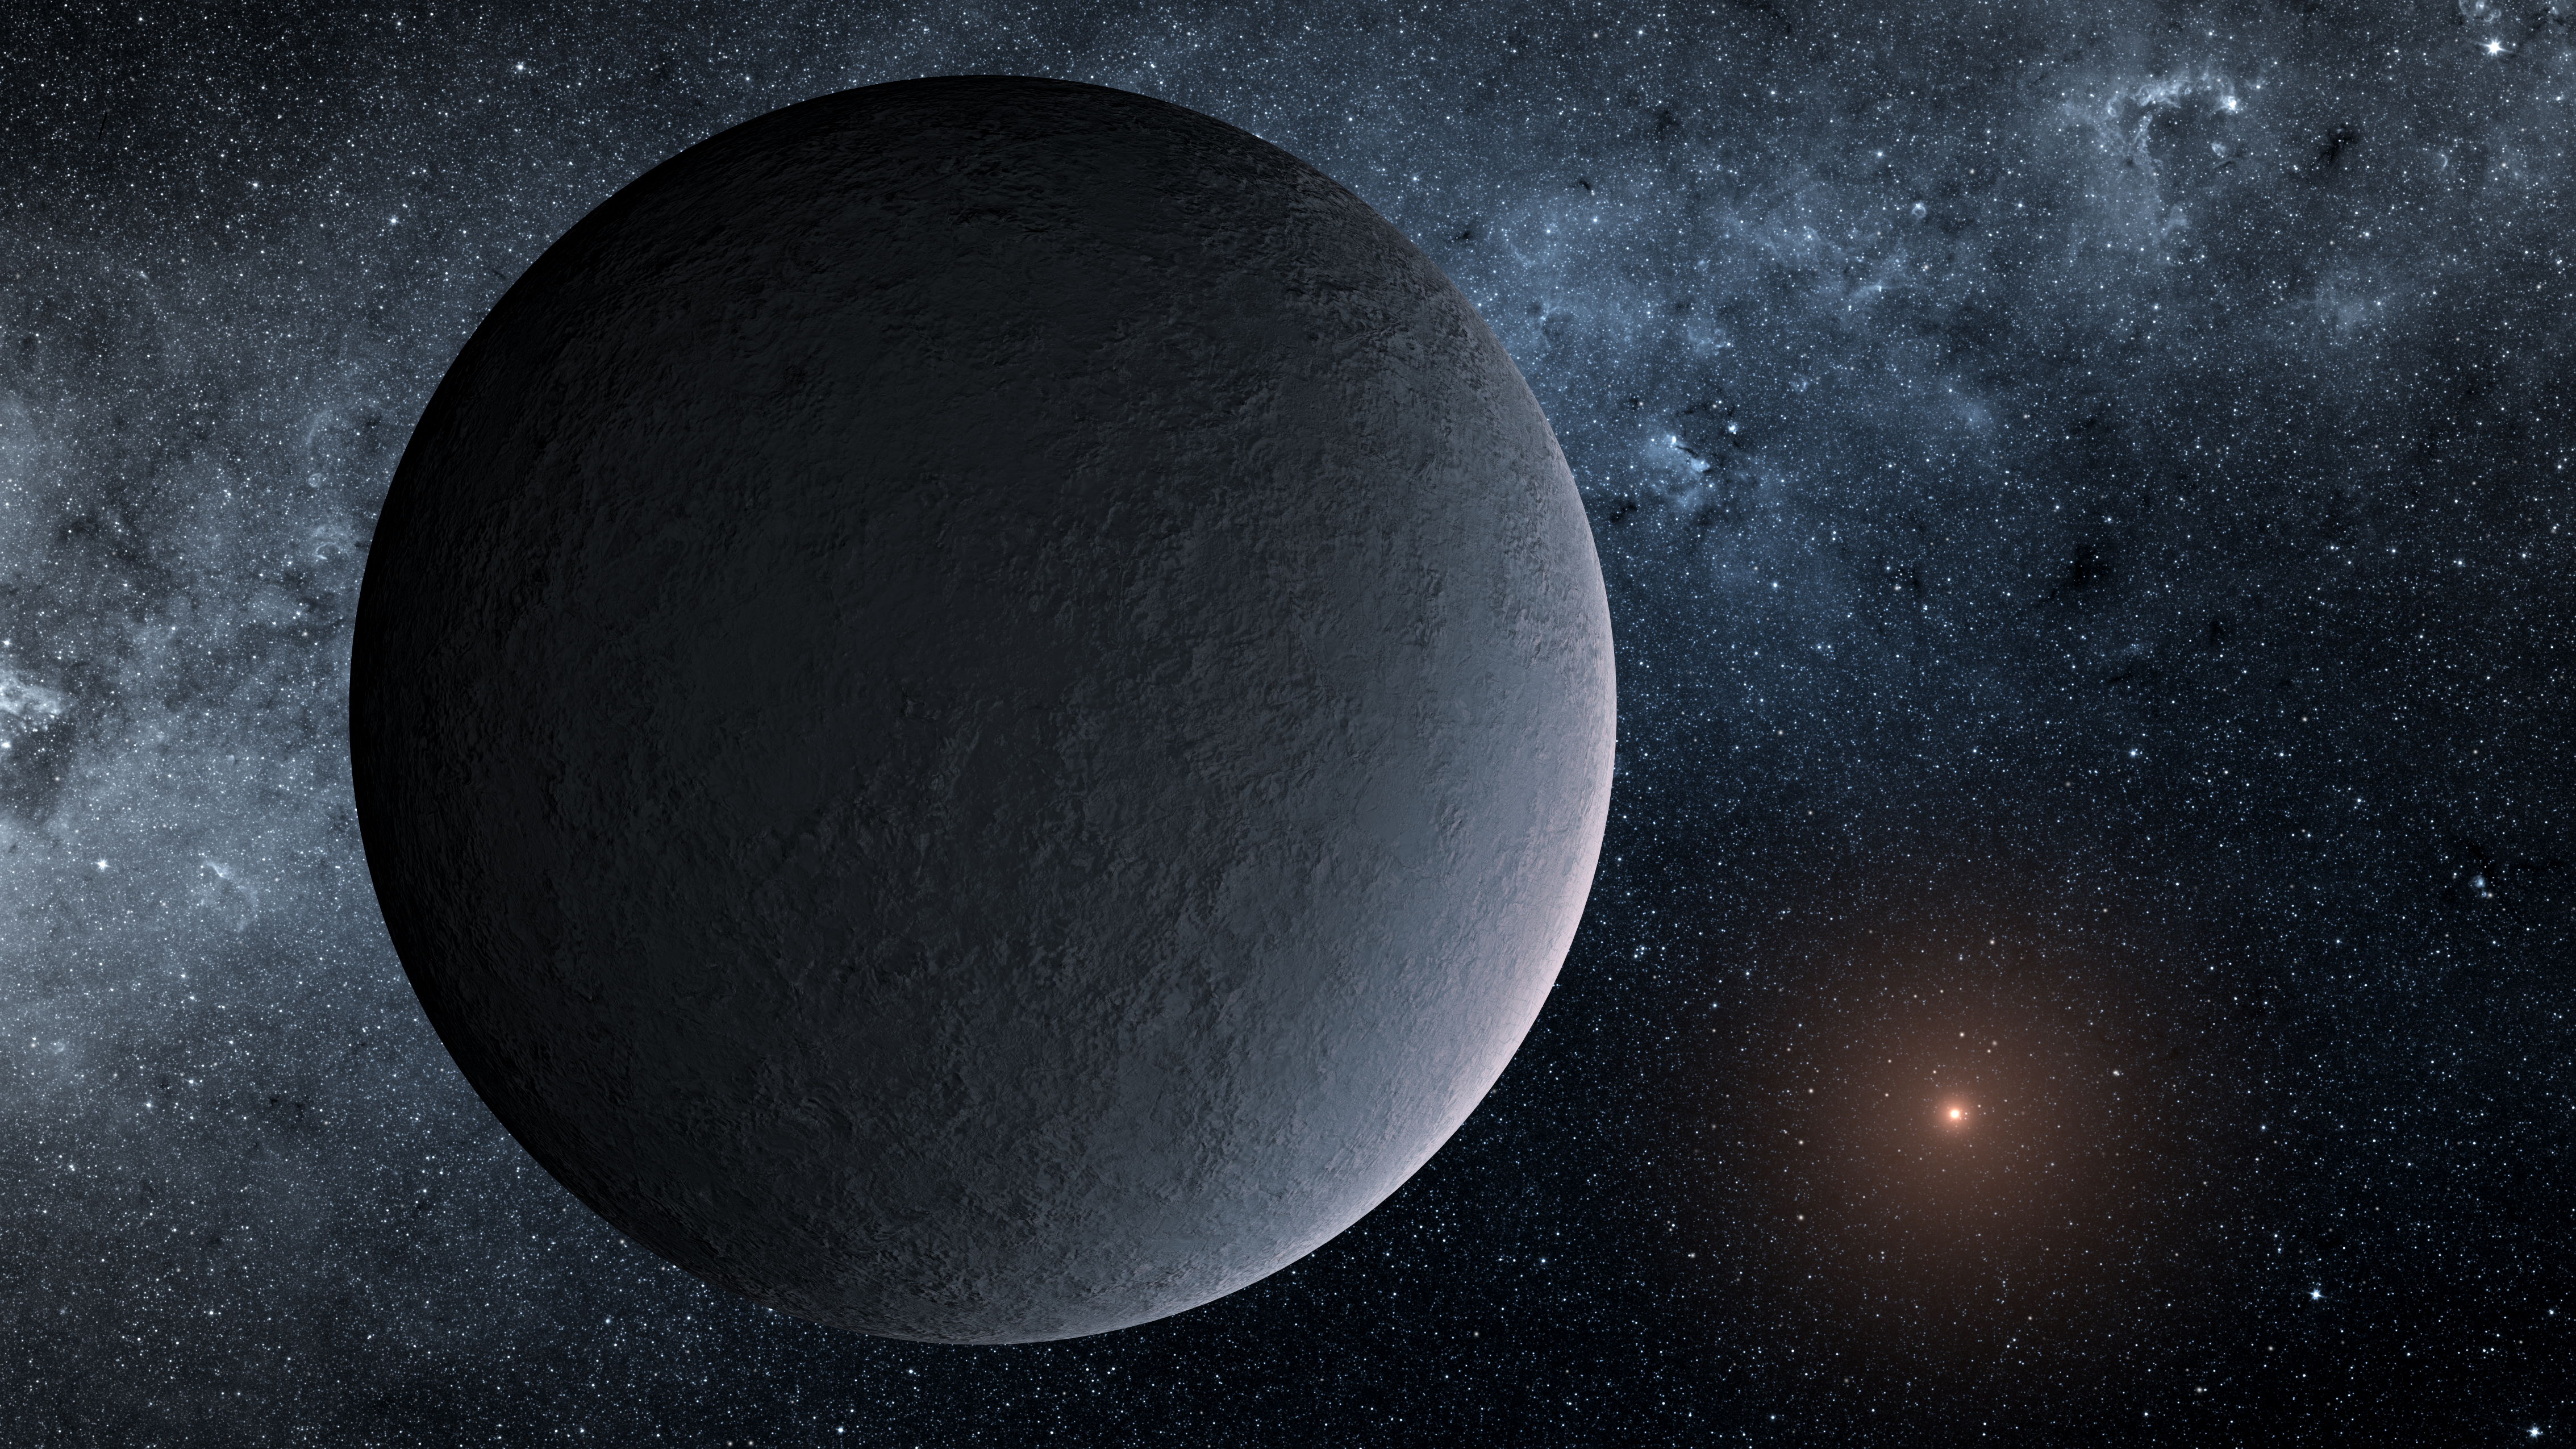

Iceball Planet Artist's Concept

This artist's concept shows OGLE-2016-BLG-1195Lb, a planet discovered through a technique called microlensing. The planet was reported in a 2017 study in the Astrophysical Journal Letters. Study authors used the Korea Microlensing Telescope Network (KMTNet), operated by the Korea Astronomy and Space Science Institute, and NASA's Spitzer Space Telescope, to track the microlensing event and find the planet.

Although OGLE-2016-BLG-1195Lb is about the same mass as Earth, and the same distance from its host star as our planet is from our sun, the similarities may end there.

This planet is nearly 13,000 light-years away and orbits a star so small, scientists aren't sure if it's a star at all.

NASA's Jet Propulsion Laboratory manages the Spitzer Space Telescope mission for NASA's Science Mission Directorate, Washington. Science operations are conducted at the Spitzer Science Center at Caltech in Pasadena, California. Spacecraft operations are based at Lockheed Martin Space Systems Company, Littleton, Colorado. Data are archived at the Infrared Science Archive housed at the Infrared Processing and Analysis Center at Caltech. Caltech manages JPL for NASA.

Credit: NASA/JPL-Caltech/T. Pyle (IPAC)